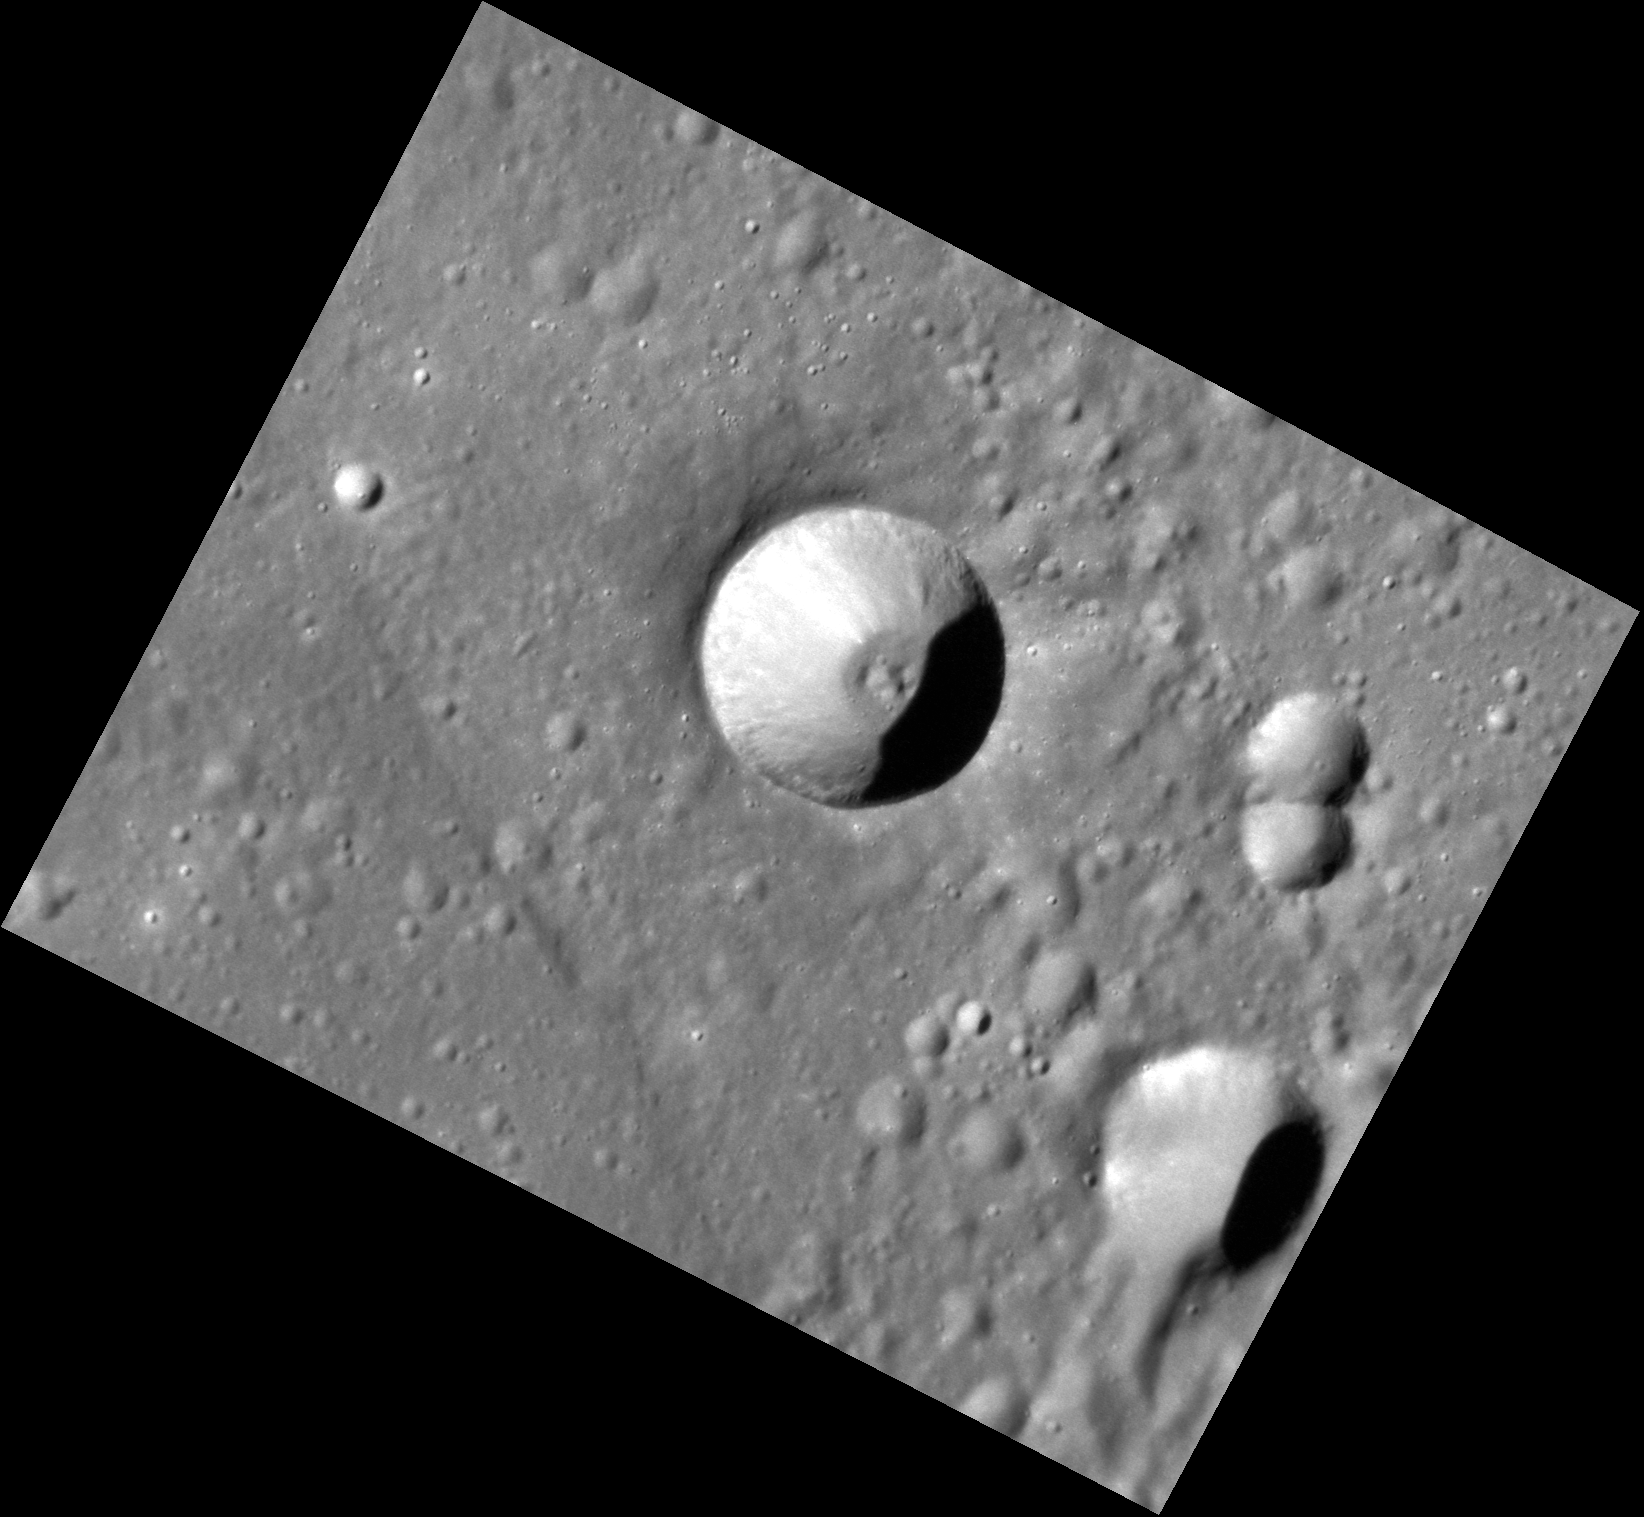

Small and Dramatic

This image shows an impact crater surrounded by smaller craters which are possibly secondaries from Rustaveli. The crater has a small central peak or floor mound, whereas the nearby craters are simple. The central crater has a sharper rim and fresher appearance than the other craters, suggesting that it is younger. The smaller craters are more degraded and less dramatic showing the passage of time on Mercury.

This image was acquired as a high-resolution targeted observation. Targeted observations are images of a small area on Mercury’s surface at resolutions much higher than the 200-meter/pixel morphology base map. It is not possible to cover all of Mercury’s surface at this high resolution, but typically several areas of high scientific interest are imaged in this mode each week.

Date acquired: June 28, 2012
Image Mission Elapsed Time (MET): 249412272
Image ID: 2102840
Instrument: Narrow Angle Camera (NAC) of the Mercury Dual Imaging System (MDIS)
Center Latitude: 45.69°
Center Longitude: 79.00° E
Resolution: 32 meters/pixel
Scale: The crater is 10 km (6.2 miles) in diameter.
Incidence Angle: 66.1°
Emission Angle: 37.9°
Phase Angle: 28.1°

The MESSENGER spacecraft is the first ever to orbit the planet Mercury, and the spacecraft’s seven scientific instruments and radio science investigation are unraveling the history and evolution of the Solar System’s innermost planet. Visit the Why Mercury? section of this website to learn more about the key science questions that the MESSENGER mission is addressing. During the one-year primary mission, MDIS acquired 88,746 images and extensive other data sets. MESSENGER is now in a year-long extended mission, during which plans call for the acquisition of more than 80,000 additional images to support MESSENGER’s science goals.

These images are from MESSENGER, a NASA Discovery mission to conduct the first orbital study of the innermost planet, Mercury. For information regarding the use of images, see the MESSENGER image use policy.

Credit: NASA/Johns Hopkins University Applied Physics Laboratory/Carnegie Institution of Washington